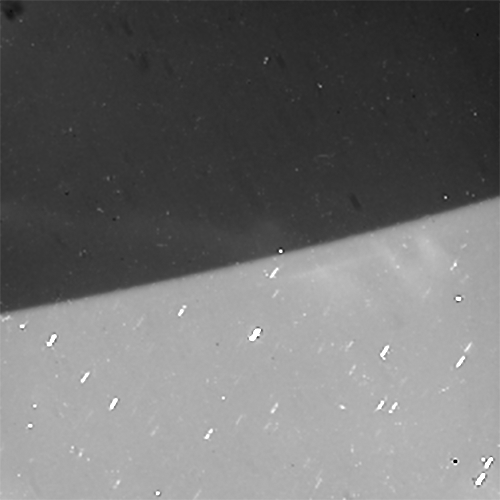

Southern Auroras Over Saturn

Captioned video

Cassini gazed toward high southern latitudes near Saturn’s south pole to observe ghostly curtains of dancing light — Saturn’s southern auroras, or southern lights. These natural light displays at the planet’s poles are created by charged particles raining down into the upper atmosphere, making gases there glow.

The dark area at the top of this scene is Saturn’s night side. The auroras rotate from left to right, curving around the planet as Saturn rotates over about 70 minutes, compressed here into a movie sequence of about five seconds.

Background stars are seen sliding behind the planet. Cassini was moving around Saturn during the observation, keeping its gaze fixed on a particular spot on the planet, which causes a shift in the distant background over the course of the observation.

Some of the stars seem to make a slight turn to the right just before disappearing. This effect is due to refraction — the starlight gets bent as it passes through the atmosphere, which acts as a lens.

Random bright specks and streaks appearing from frame to frame are due to charged particles and cosmic rays hitting the camera detector.

For other examples of the auroras seen by Cassini earlier in the mission, see PIA13402 and PIA11681.

The aim of this observation was to observe seasonal changes in the brightness of Saturn’s auroras, and to compare with the simultaneous observations made by Cassini’s infrared and ultraviolet imaging spectrometers.

The original images in this movie sequence have a size of 256×256 pixels; both the original size and a version enlarged to 500×500 pixels are available here. The small image size is the result of a setting on the camera that allows for shorter exposure times than full-size (1024×1024 pixel) images. This enabled Cassini to take more frames in a short time and still capture enough photons from the auroras for them to be visible.

The images were taken in visible light using the Cassini spacecraft narrow-angle camera on July 20, 2017, at a distance of about 620,000 miles (1 million kilometers) from Saturn. The views look toward 74 degrees south latitude on Saturn. Image scale is about 0.9 mile (1.4 kilometers) per pixel on Saturn.

The Cassini mission is a cooperative project of NASA, ESA (the European Space Agency) and the Italian Space Agency. The Jet Propulsion Laboratory, a division of Caltech in Pasadena, manages the mission for NASA’s Science Mission Directorate, Washington. The Cassini orbiter and its two onboard cameras were designed, developed and assembled at JPL. The imaging operations center is based at the Space Science Institute in Boulder, Colorado.

Credit: NASA/JPL-Caltech/Space Science Institute